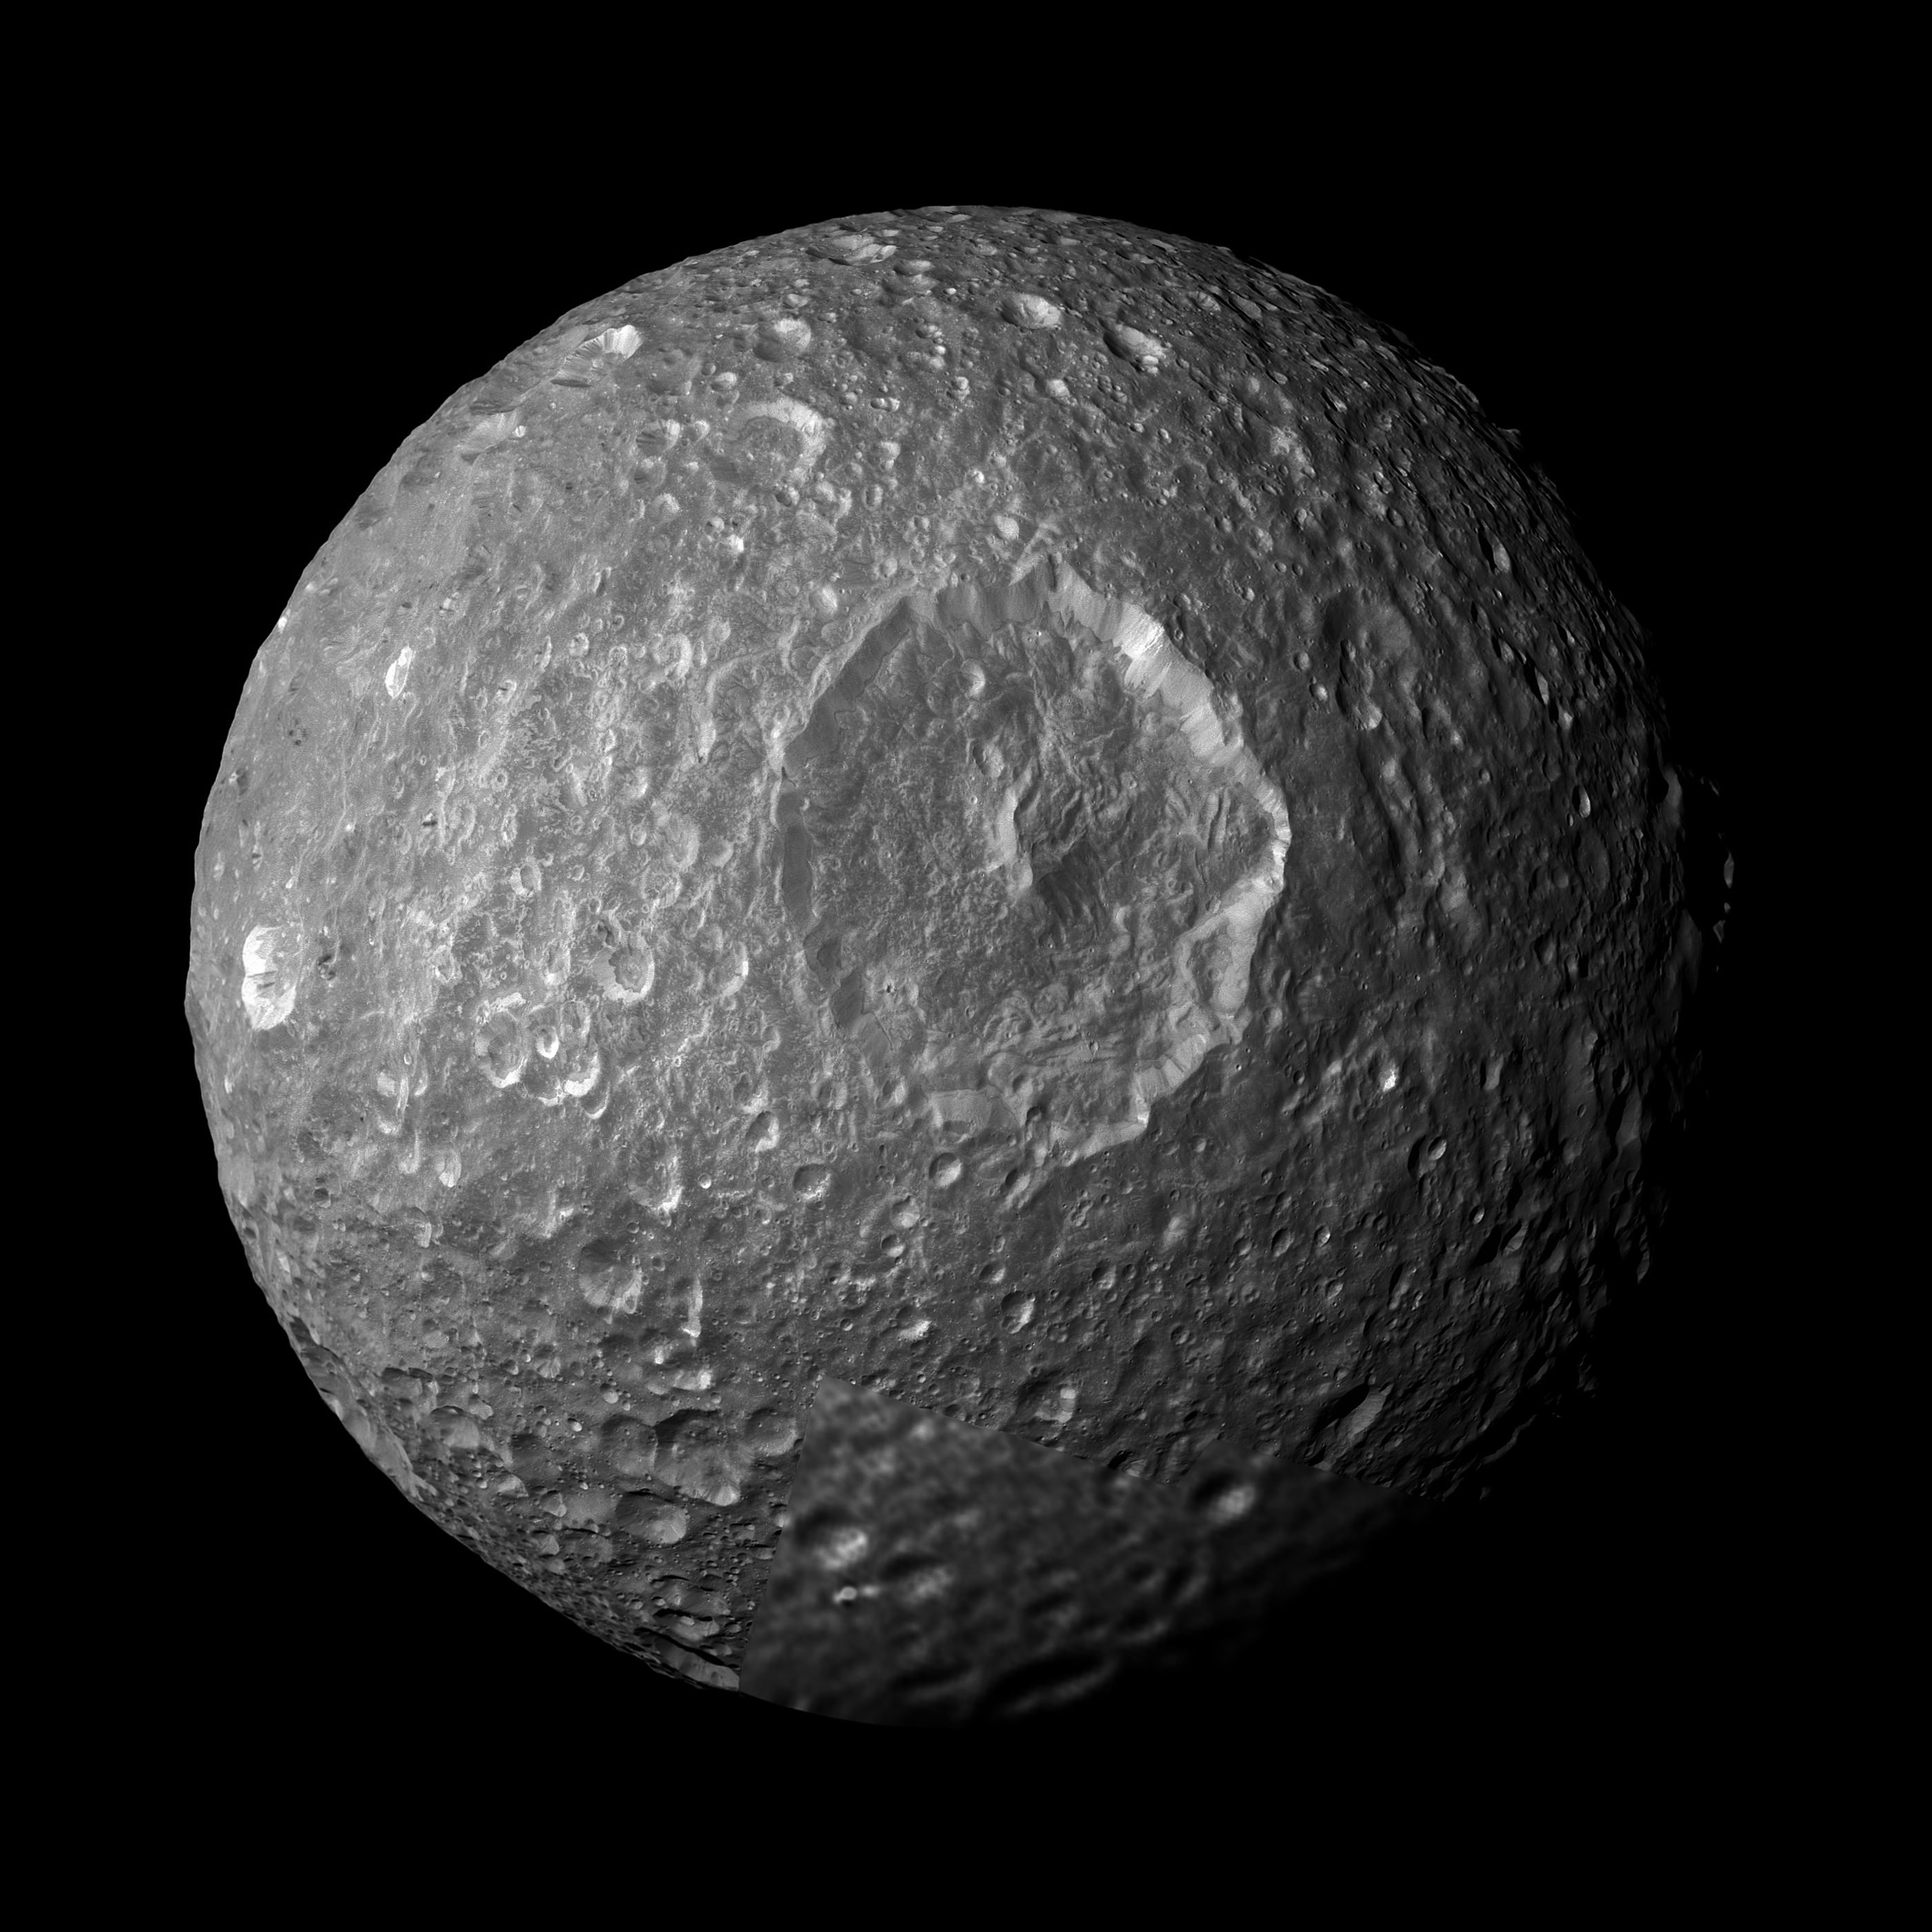

Examining Herschel Crater

This mosaic, created from images taken by NASA’s Cassini spacecraft during its closest flyby of Saturn’s moon Mimas, looks straight at the moon’s huge Herschel Crater and reveals new insights about the moon’s surface. Bright-walled craters, with floors and surroundings about 20 percent darker than the steep crater walls, are notable in this view.

Mimas’ original surface, like the surfaces of most of the other major Saturnian moons without atmospheres, is not pure ice but contains some dark impurities.

Herschel Crater (130 kilometers, 80 miles wide) and some of the smaller craters seen in this mosaic show relatively dark markings along the lower portion of their crater walls (marked in green in the annotated version of the image). Cassini scientists interpret this darkening as evidence for the gradual concentration of impurities from evaporating icy materials in areas where the dark impurities slide slowly down the crater wall. There, bright ice is baked away by the sun and the vacuum of space. At Herschel, the edge where the darker regions contact the crater floor is interrupted by an extensive hummocky area. Scientists believe the hummocky texture came from the flow of melted ice that occurred during the impact that created the crater. That melt filled the bottom of the crater around the central peak.

Dark streaks are seen making their way down the sides of some craters (marked red in the annotated version), often originating from pockets of dark contaminants embedded just below the rim of the crater wall. The pockets themselves likely represent small, pre-existing, dark-floored craters that were buried by the blanket of material that was thrown out from the newer impact that created the crater rim. The material from a newly exposed dark layer eventually moves downslope and forms a streak. Streaks are sometimes seen starting from the floors of smaller, dark-floored craters perched along rims of larger craters.

The interior of Herschel Crater is significantly less cratered than the continuous blanket of ejected material that extends radially outward from its rim. The violent meteor impact that excavated Herschel blasted pulverized debris, including massive chunks of ice, upward. The fallback of this ejected material over the crater rim created a thick debris blanket and dotted it with secondary craters. The presence of a fluid pool of melted material on the crater floor, which solidified after the debris fell, probably explains the relative absence of craters on Herschel’s floor. These are common processes that should occur on bodies without atmospheres throughout the solar system. They may be accentuated on Mimas because of the large size of Herschel in comparison to Mimas’ size.

Cassini scientists also continue to study a color anomaly on Mimas. See PIA12572 and PIA06257 to learn more.

Cassini came within about 9,500 kilometers (5,900 miles) of Mimas during its flyby on Feb. 13, 2010. This mosaic was created from seven images taken that day in visible light with Cassini’s narrow-angle camera. An eighth image, taken with the wide-angle camera on the same flyby, is used to fill in the lower right of the mosaic. The images were re-projected into an orthographic map projection. This view looks toward the hemisphere of Mimas that leads in its orbit around Saturn. Mimas is 396 kilometers (246 miles) across. This view is centered on terrain at 10 degrees south latitude, 125 degrees west longitude. North is up.

The view was obtained at a distance of approximately 30,000 kilometers (19,000 miles) from Mimas and at a sun-Mimas-spacecraft, or phase, angle of 27 degrees. Image scale is 180 meters (600 feet) per pixel.

The Cassini-Huygens mission is a cooperative project of NASA, the European Space Agency and the Italian Space Agency. The Jet Propulsion Laboratory, a division of the California Institute of Technology in Pasadena, manages the mission for NASA’s Science Mission Directorate in Washington. The Cassini orbiter and its two onboard cameras were designed, developed and assembled at JPL. The imaging team is based at the Space Science Institute, Boulder, Colo.

Credit: NASA/JPL/Space Science Institute